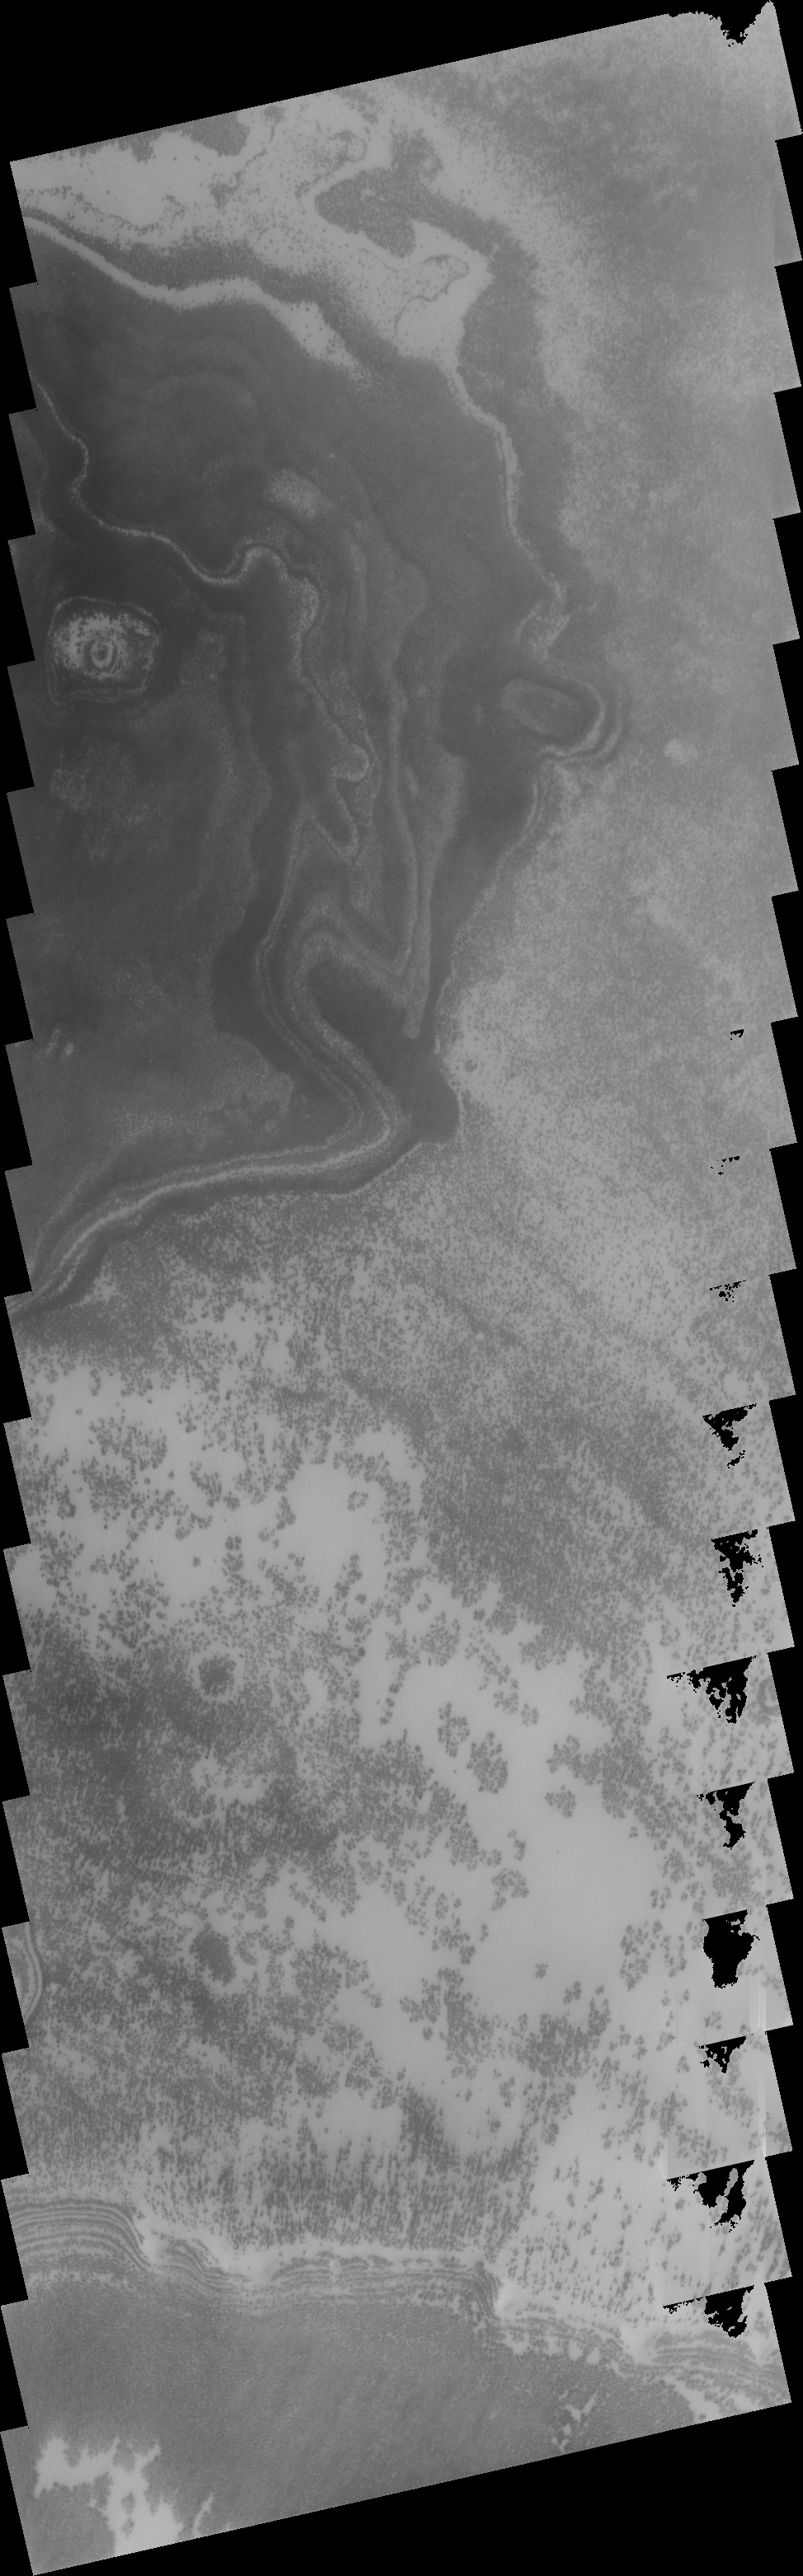

Polar Layers

This image shows just one example of the bright and dark markings that appear during summer time. The marks are related to the polar layers. If you happen to see a wild-eyed guy sticking his tongue out at you, you’ll know why this image qualifies for the old “art” category of THEMIS releases.

Image information: VIS instrument. Latitude 80.6S, Longitude 34.1E. 17 meter/pixel resolution.

Note: this THEMIS visual image has not been radiometrically nor geometrically calibrated for this preliminary release. An empirical correction has been performed to remove instrumental effects. A linear shift has been applied in the cross-track and down-track direction to approximate spacecraft and planetary motion. Fully calibrated and geometrically projected images will be released through the Planetary Data System in accordance with Project policies at a later time.

NASA’s Jet Propulsion Laboratory manages the 2001 Mars Odyssey mission for NASA’s Office of Space Science, Washington, D.C. The Thermal Emission Imaging System (THEMIS) was developed by Arizona State University, Tempe, in collaboration with Raytheon Santa Barbara Remote Sensing. The THEMIS investigation is led by Dr. Philip Christensen at Arizona State University. Lockheed Martin Astronautics, Denver, is the prime contractor for the Odyssey project, and developed and built the orbiter. Mission operations are conducted jointly from Lockheed Martin and from JPL, a division of the California Institute of Technology in Pasadena.

Credit: NASA/JPL/ASU